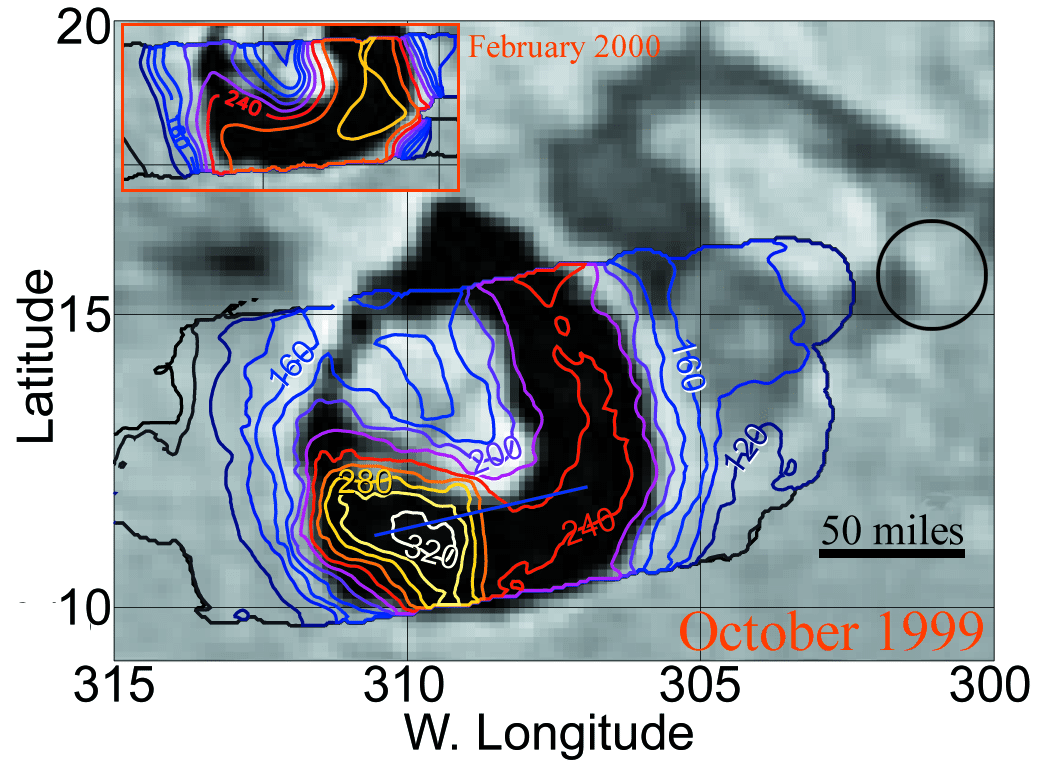

Temperature Comparison at Loki

This image compares temperatures at the volcano Loki, the most powerful volcano on Io, seen by the photopolarimeter-radiometer instrument onboard NASA’s Galileo spacecraft during its October 1999 flyby of Jupiter’s moon Io (main image), and during its February 2000 flyby (inset). The hottest regions are within the huge, 200-kilometer (120-mile) wide caldera (the dark, horseshoe-shaped region in the image). Temperature contours are in degrees Kelvin (Kelvin): 160 K is -171 F and 320 K is +116 F. In the 4 1/2 months between the images, the hot region seen in October in the southwest part of the caldera disappeared, and the eastern part of the caldera became about 40 degrees Kelvin (70 degrees Fahrenheit) hotter. The temperature increase probably results from lava flows flooding over 10,000 square kilometers (4,000 square miles) of the caldera floor.

Credit: NASA/JPL/Lowell Observatory